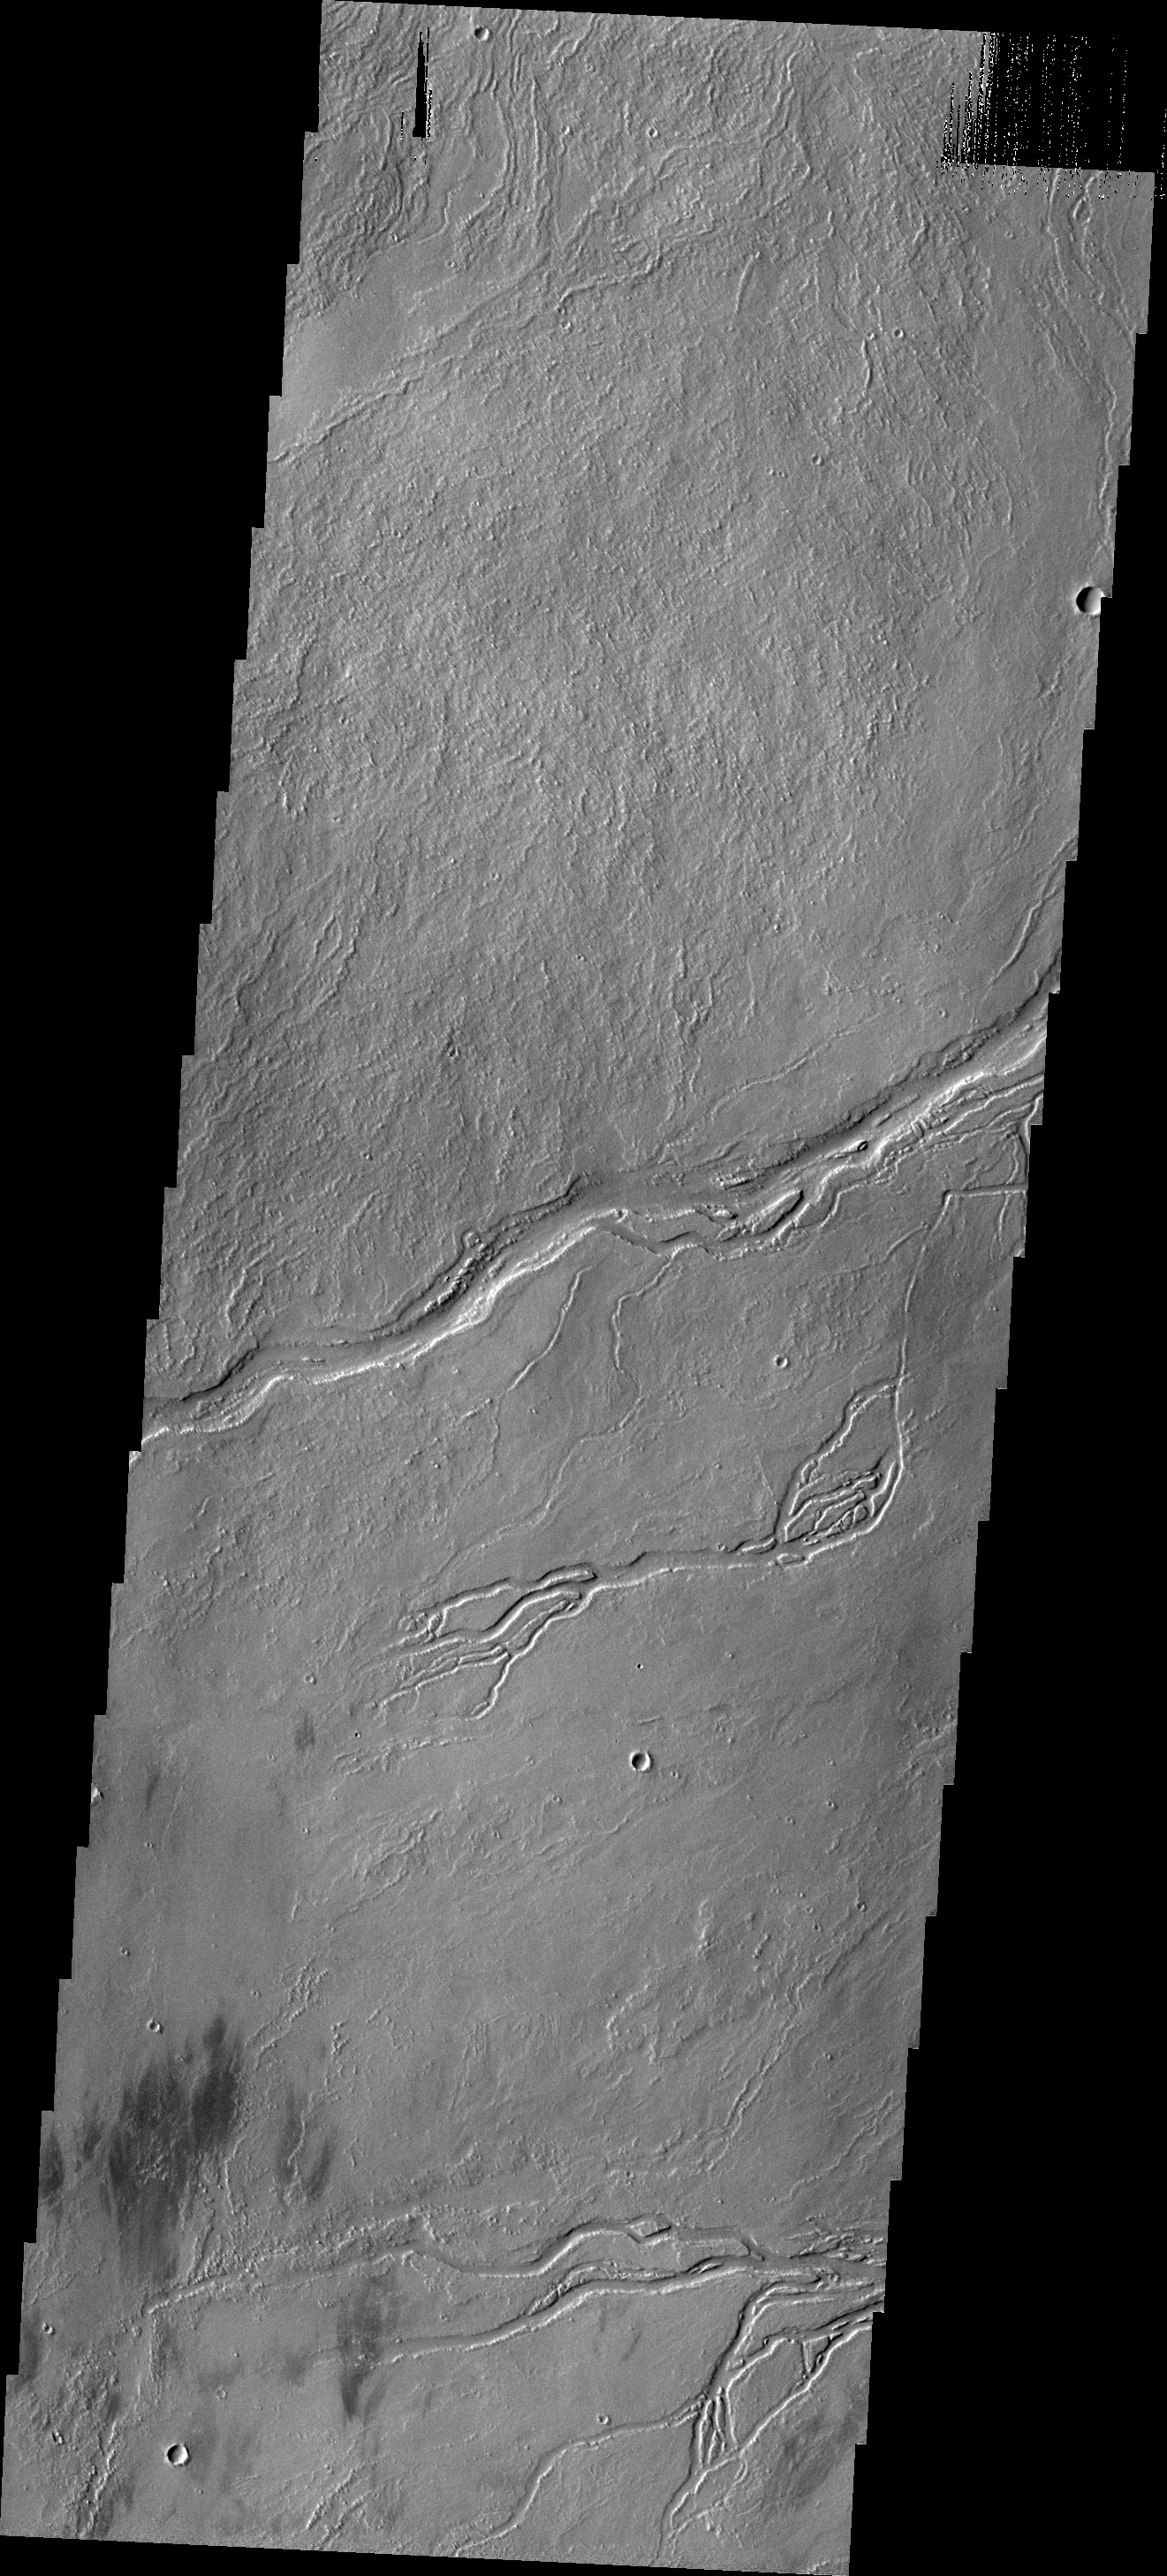

Lava Channels

The channels in this image were created by the flow of lava. This image shows part of the region between Pavonis and Ascraeus Mons.

Credit: NASA/JPL-Caltech/ASU